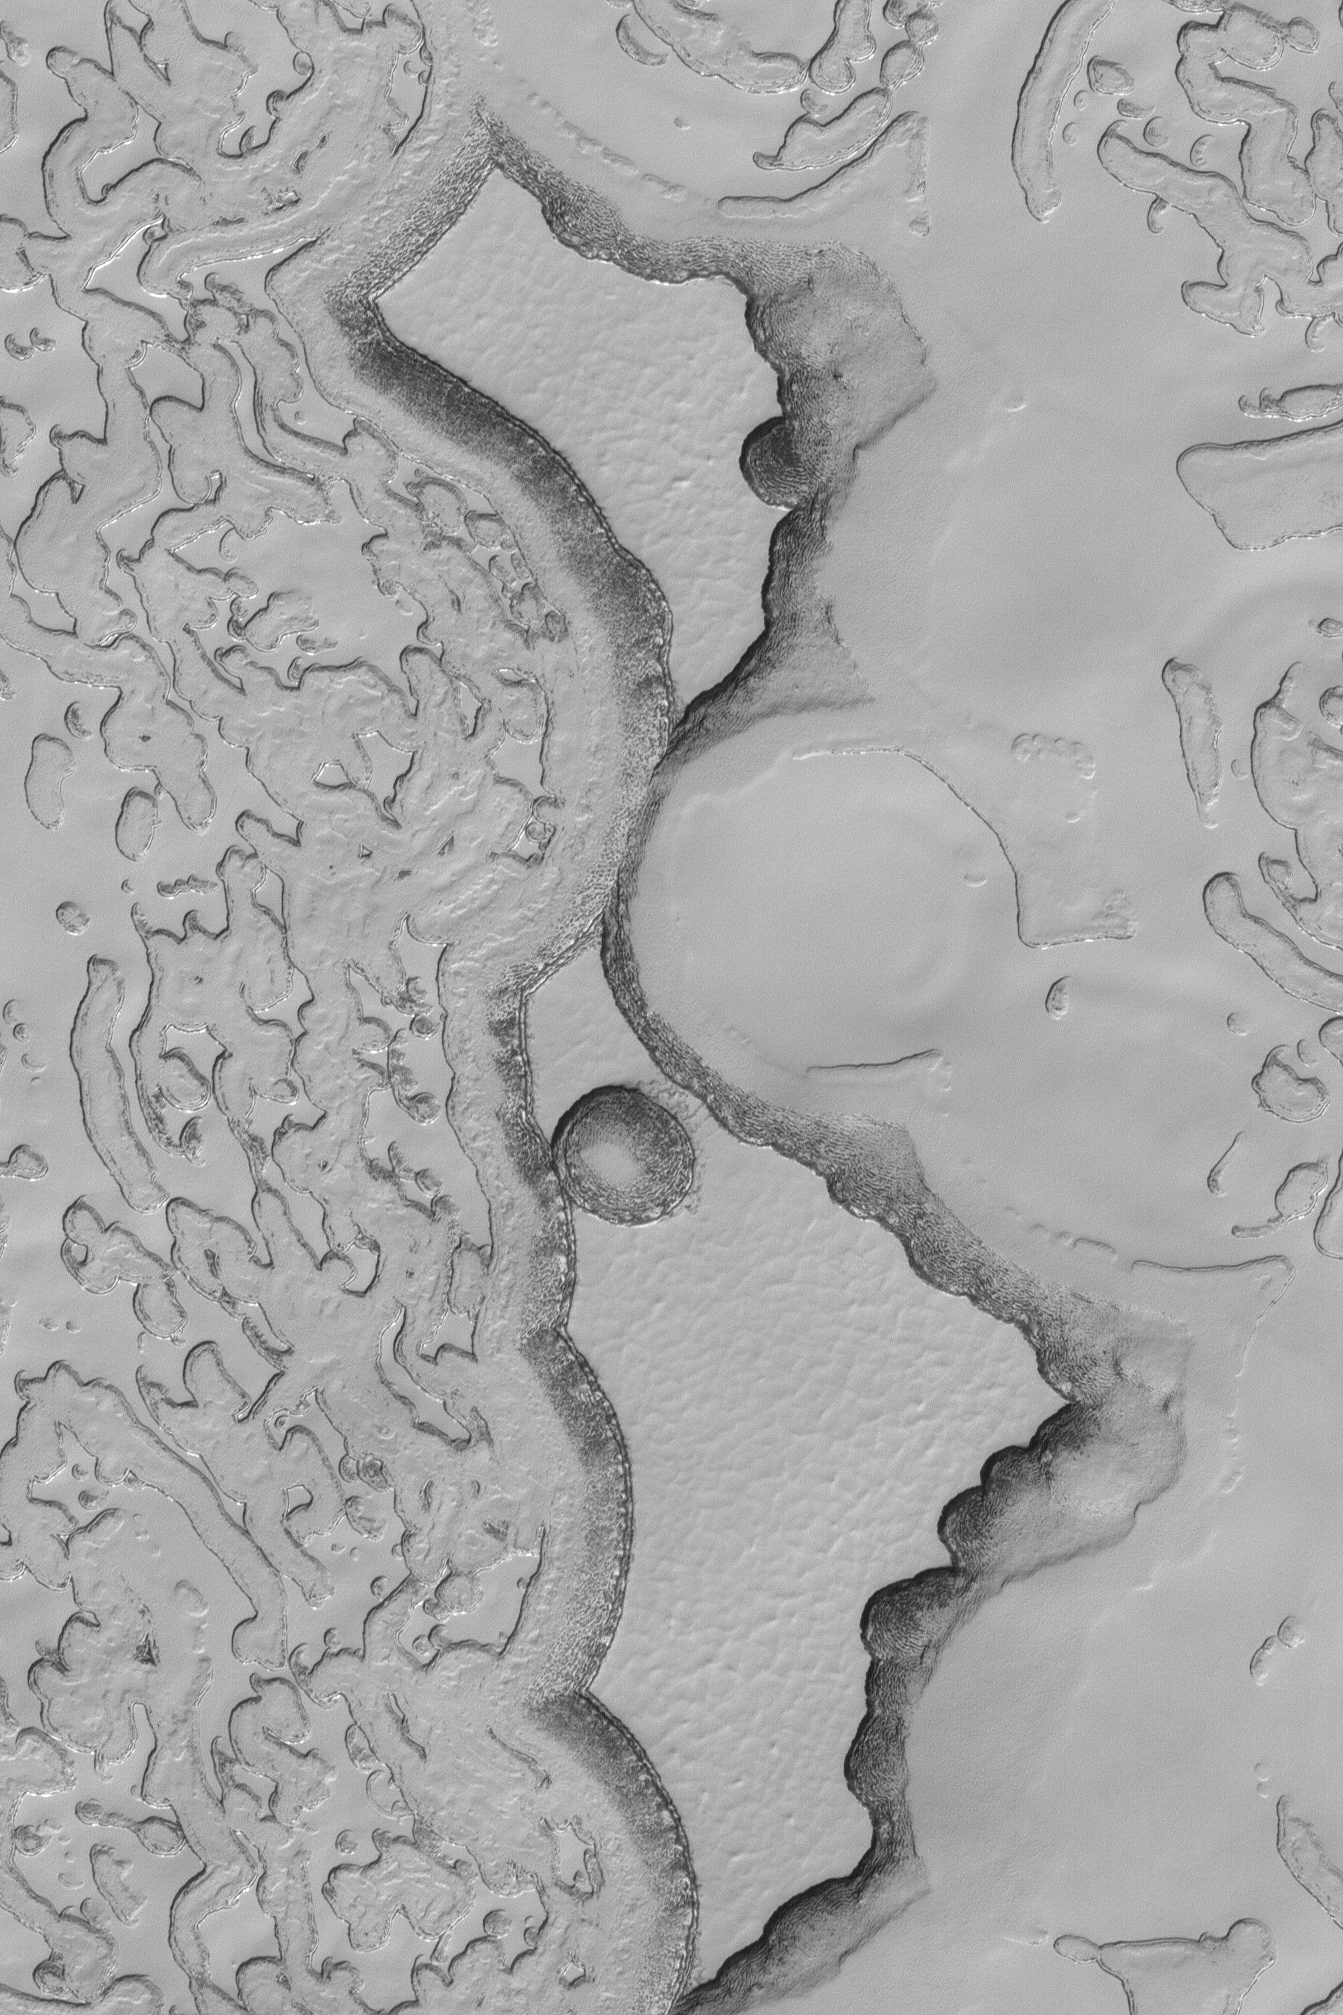

Carbon Dioxide Mesas

16 September 2004
This Mars Global Surveyor (MGS) Mars Orbiter Camera (MOC) image shows two large and many small mesas composed of frozen carbon dioxide on the south polar cap of Mars. MGS has observed the south polar cap through three whole summers, and MOC images have shown that the scarps on these mesas retreat an average of 3 meters–some retreat faster, some a bit slower–per martian summer. The south polar cap is the most rapidly-changing landscape on Mars. These mesas are located near 86.5°S, 358.5°W. The image covers an area approximately 2 km (1.2 mi) across and is illuminated by sunlight from the upper left.

Credit: NASA/JPL/Malin Space Science Systems